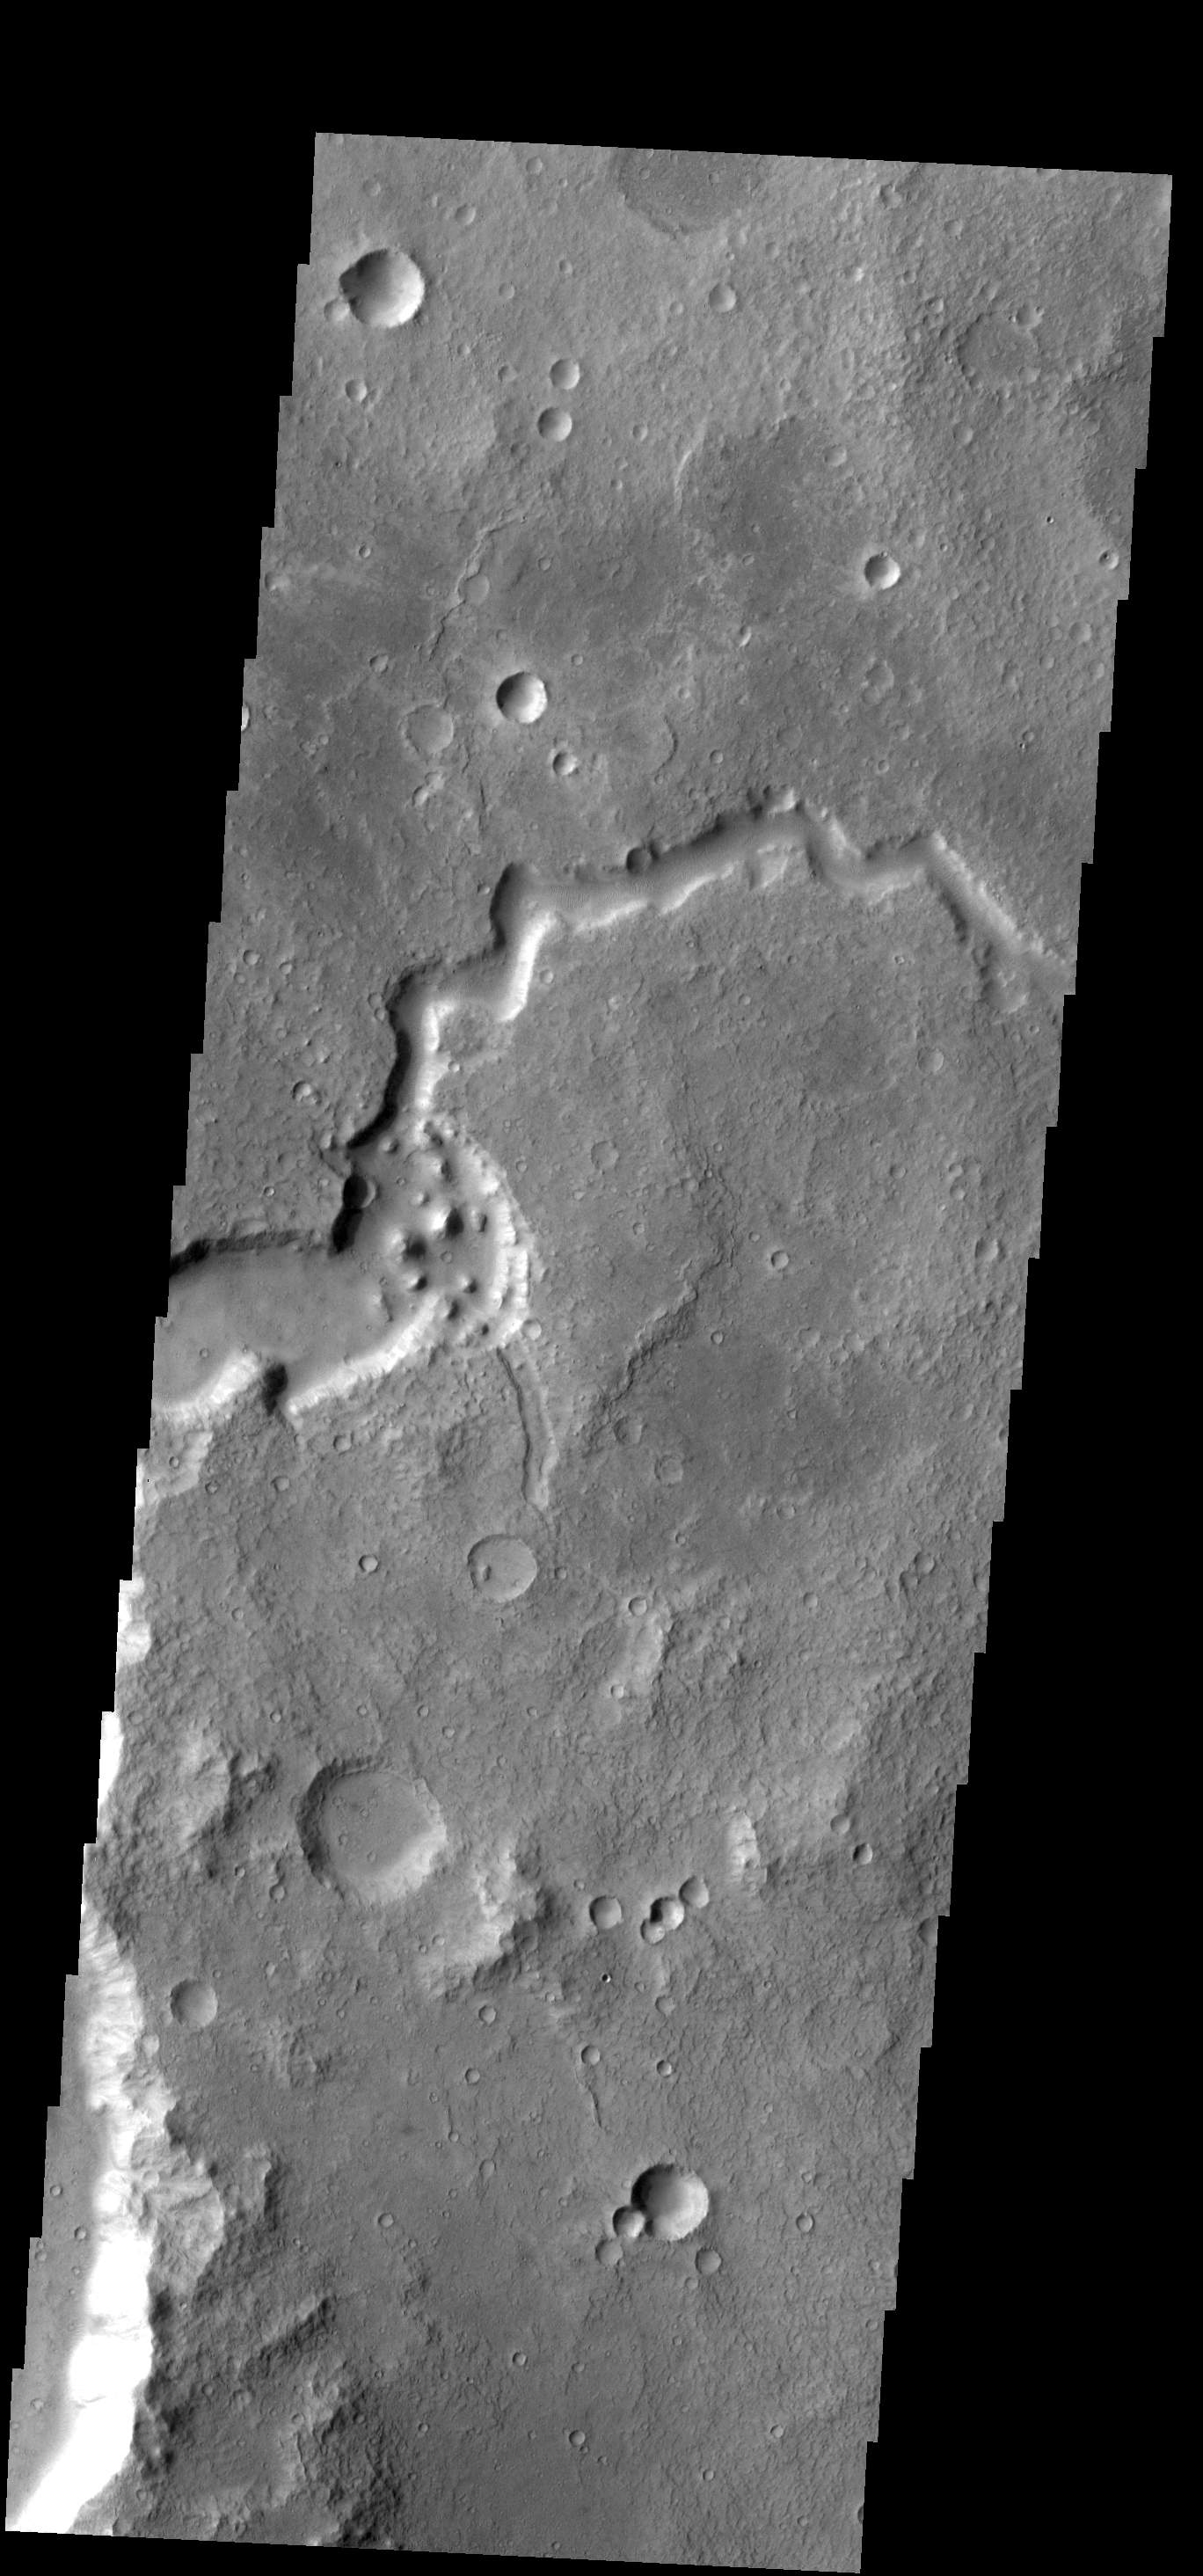

Havel Vallis

The channel in this VIS image is called Havel Vallis.

Credit: NASA/JPL-Caltech/ASU